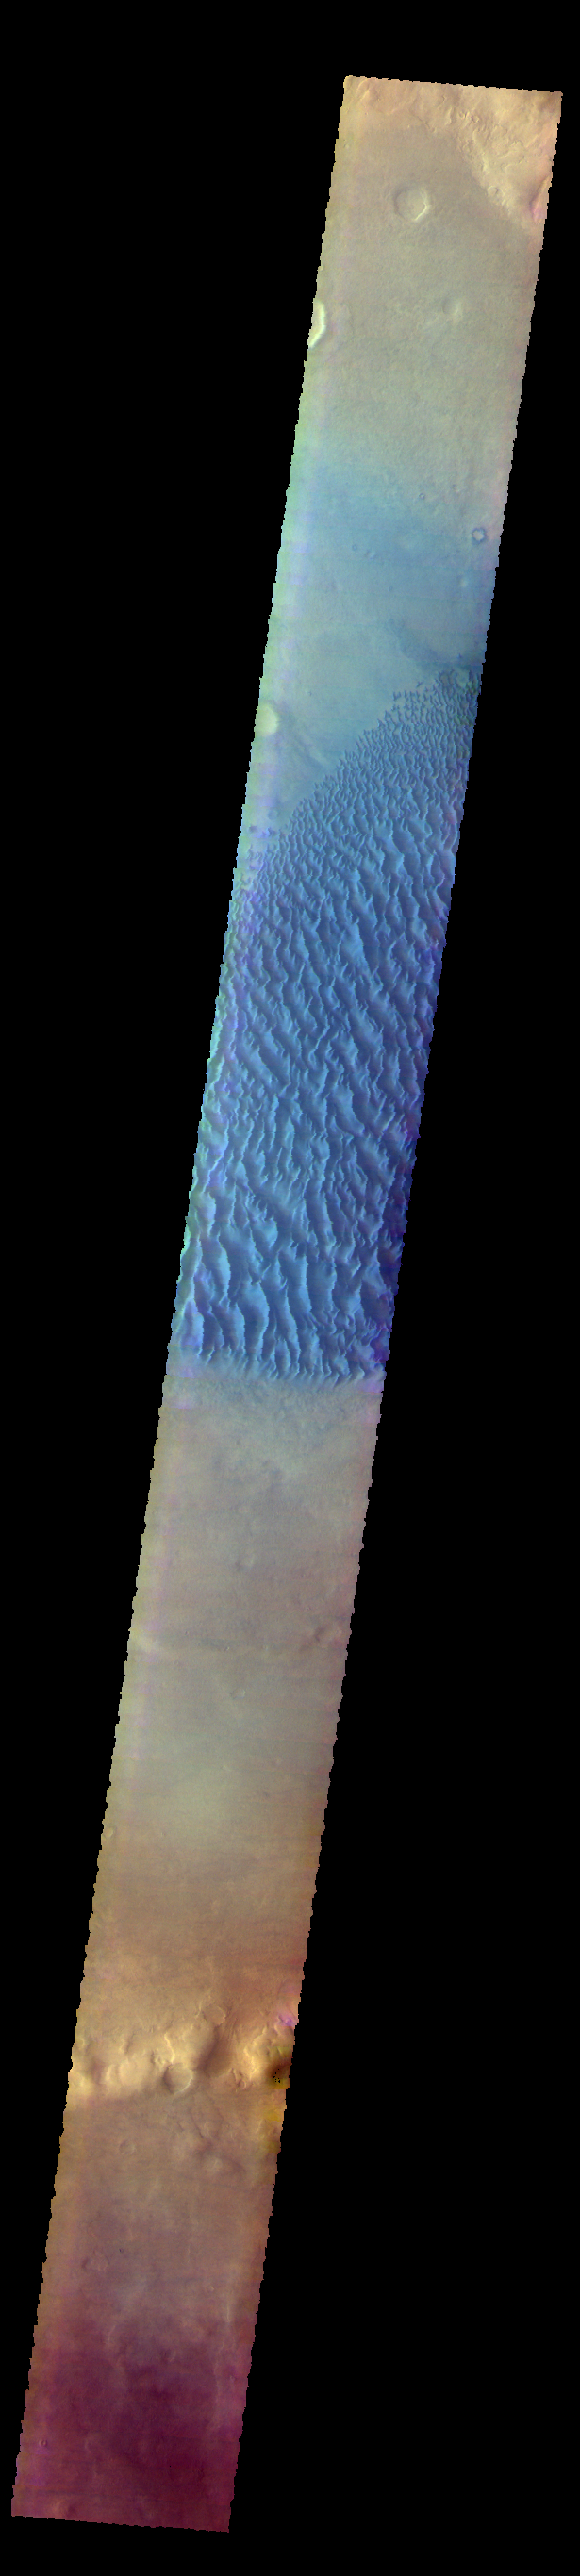

Proctor Crater Dunes – False Color

The THEMIS VIS camera contains 5 filters. The data from different filters can be combined in multiple ways to create a false color image. These false color images may reveal subtle variations of the surface not easily identified in a single band image. Today’s false color image shows the floor of Proctor Crater, including the large dune field. Basaltic sands are typically blue in false color images. Proctor Crater is located in Noachis Terra.

Credit: NASA/JPL-Caltech/ASU